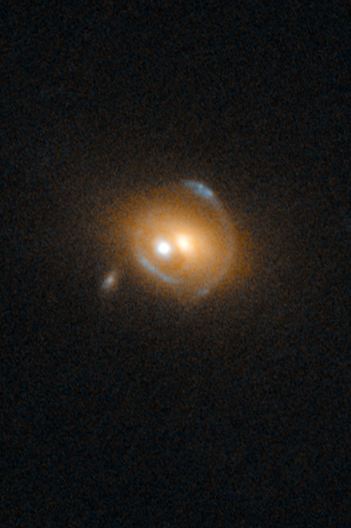

SDSS J0919+2720

Object Name: SDSS J0919+2720
Object Description: QSO gravitational lens
Instrument: HST/WFC3/UVIS
Filters: F475W (B), F814W (I)

This image is a composite of separate exposures acquired by the WFC3 UVIS instrument. Several filters were used to sample various wavelength and energy ranges. The color results from assigning different hues (colors) to each monochromatic (grayscale) image associated with an individual filter. In this case, the assigned colors are: Blue: F475W (B) Orange: F814W (I)

Credit: NASA, ESA, and F. Courbin (EPFL, Switzerland)